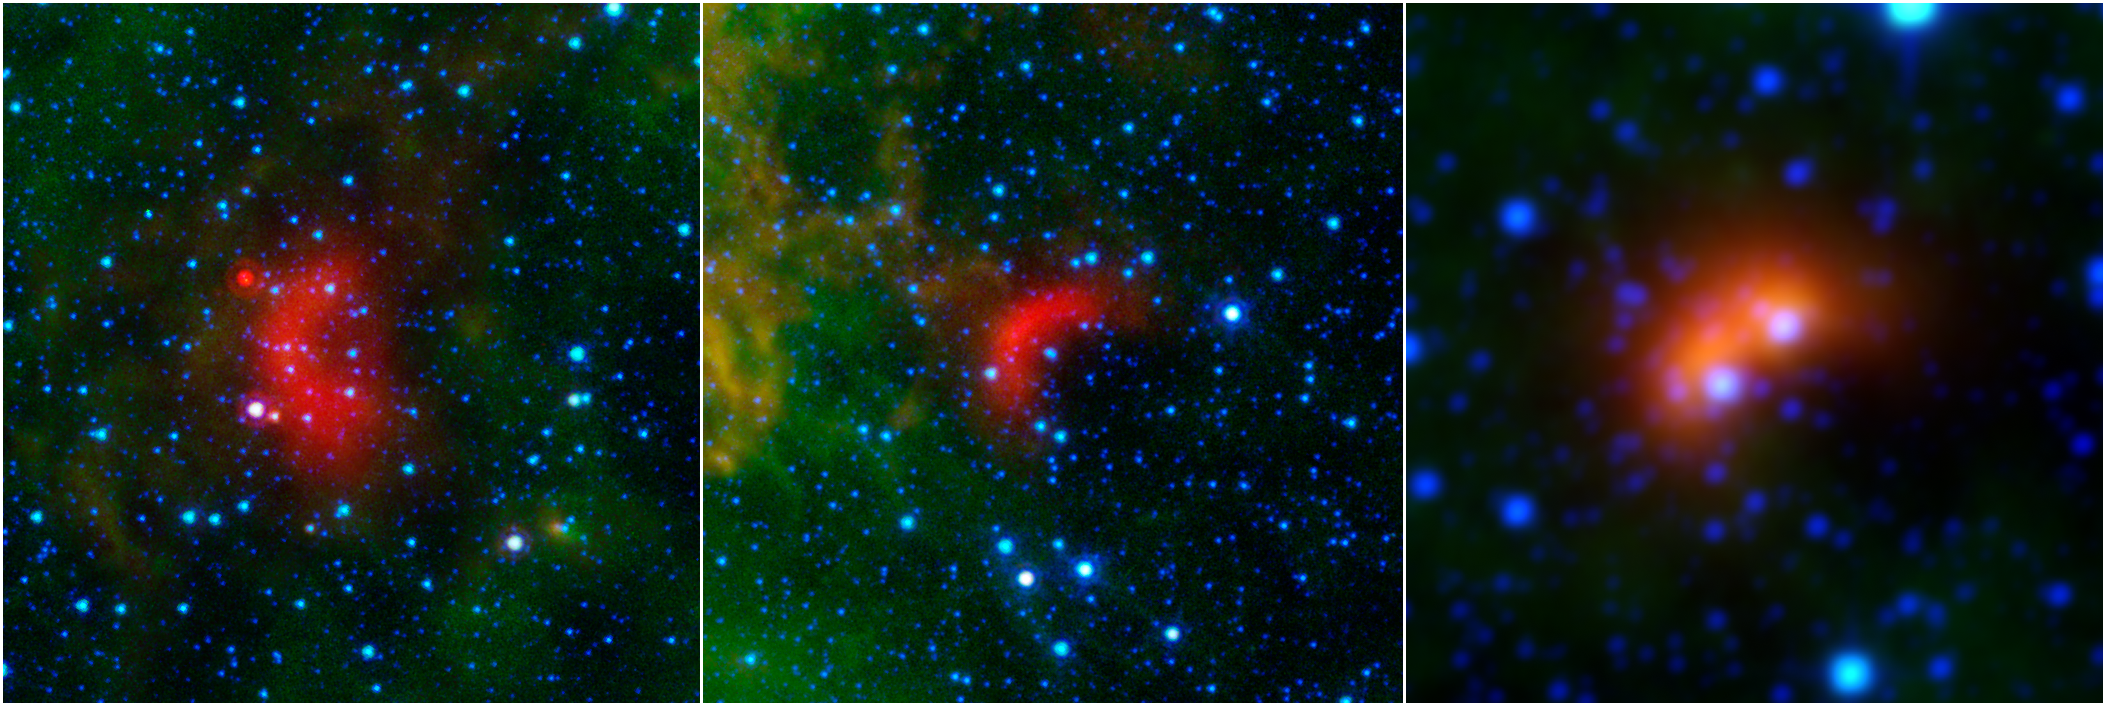

Bow Shocks in Space

Bow shocks thought to mark the paths of massive, speeding stars are highlighted in these images from NASA’s Spitzer Space Telescope and Wide-field Infrared Survey Explorer, or WISE.

Cosmic bow shocks occur when massive stars zip through space, pushing material ahead of them in the same way that water piles up in front of a race boat. The stars also produce high-speed winds that smack into this compressed material. The end result is pile-up of heated material that glows in infrared light. In these images, infrared light has been assigned the colored red.

Green shows wispy dust in the region and blue shows stars.

The two images at left are from Spitzer, and the one on the right is from WISE.

The speeding stars thought to be creating the bow shocks can be seen at the center of each arc-shaped feature. The image at right actually consists of two bow shocks and two speeding stars. All the speeding stars are massive, ranging from about 8 to 30 times the mass of our sun.

NASA’s Jet Propulsion Laboratory, Pasadena, Calif., manages the Spitzer Space Telescope and WISE missions for NASA’s Science Mission Directorate, Washington.

Credit: NASA/JPL-Caltech/University of Wyoming